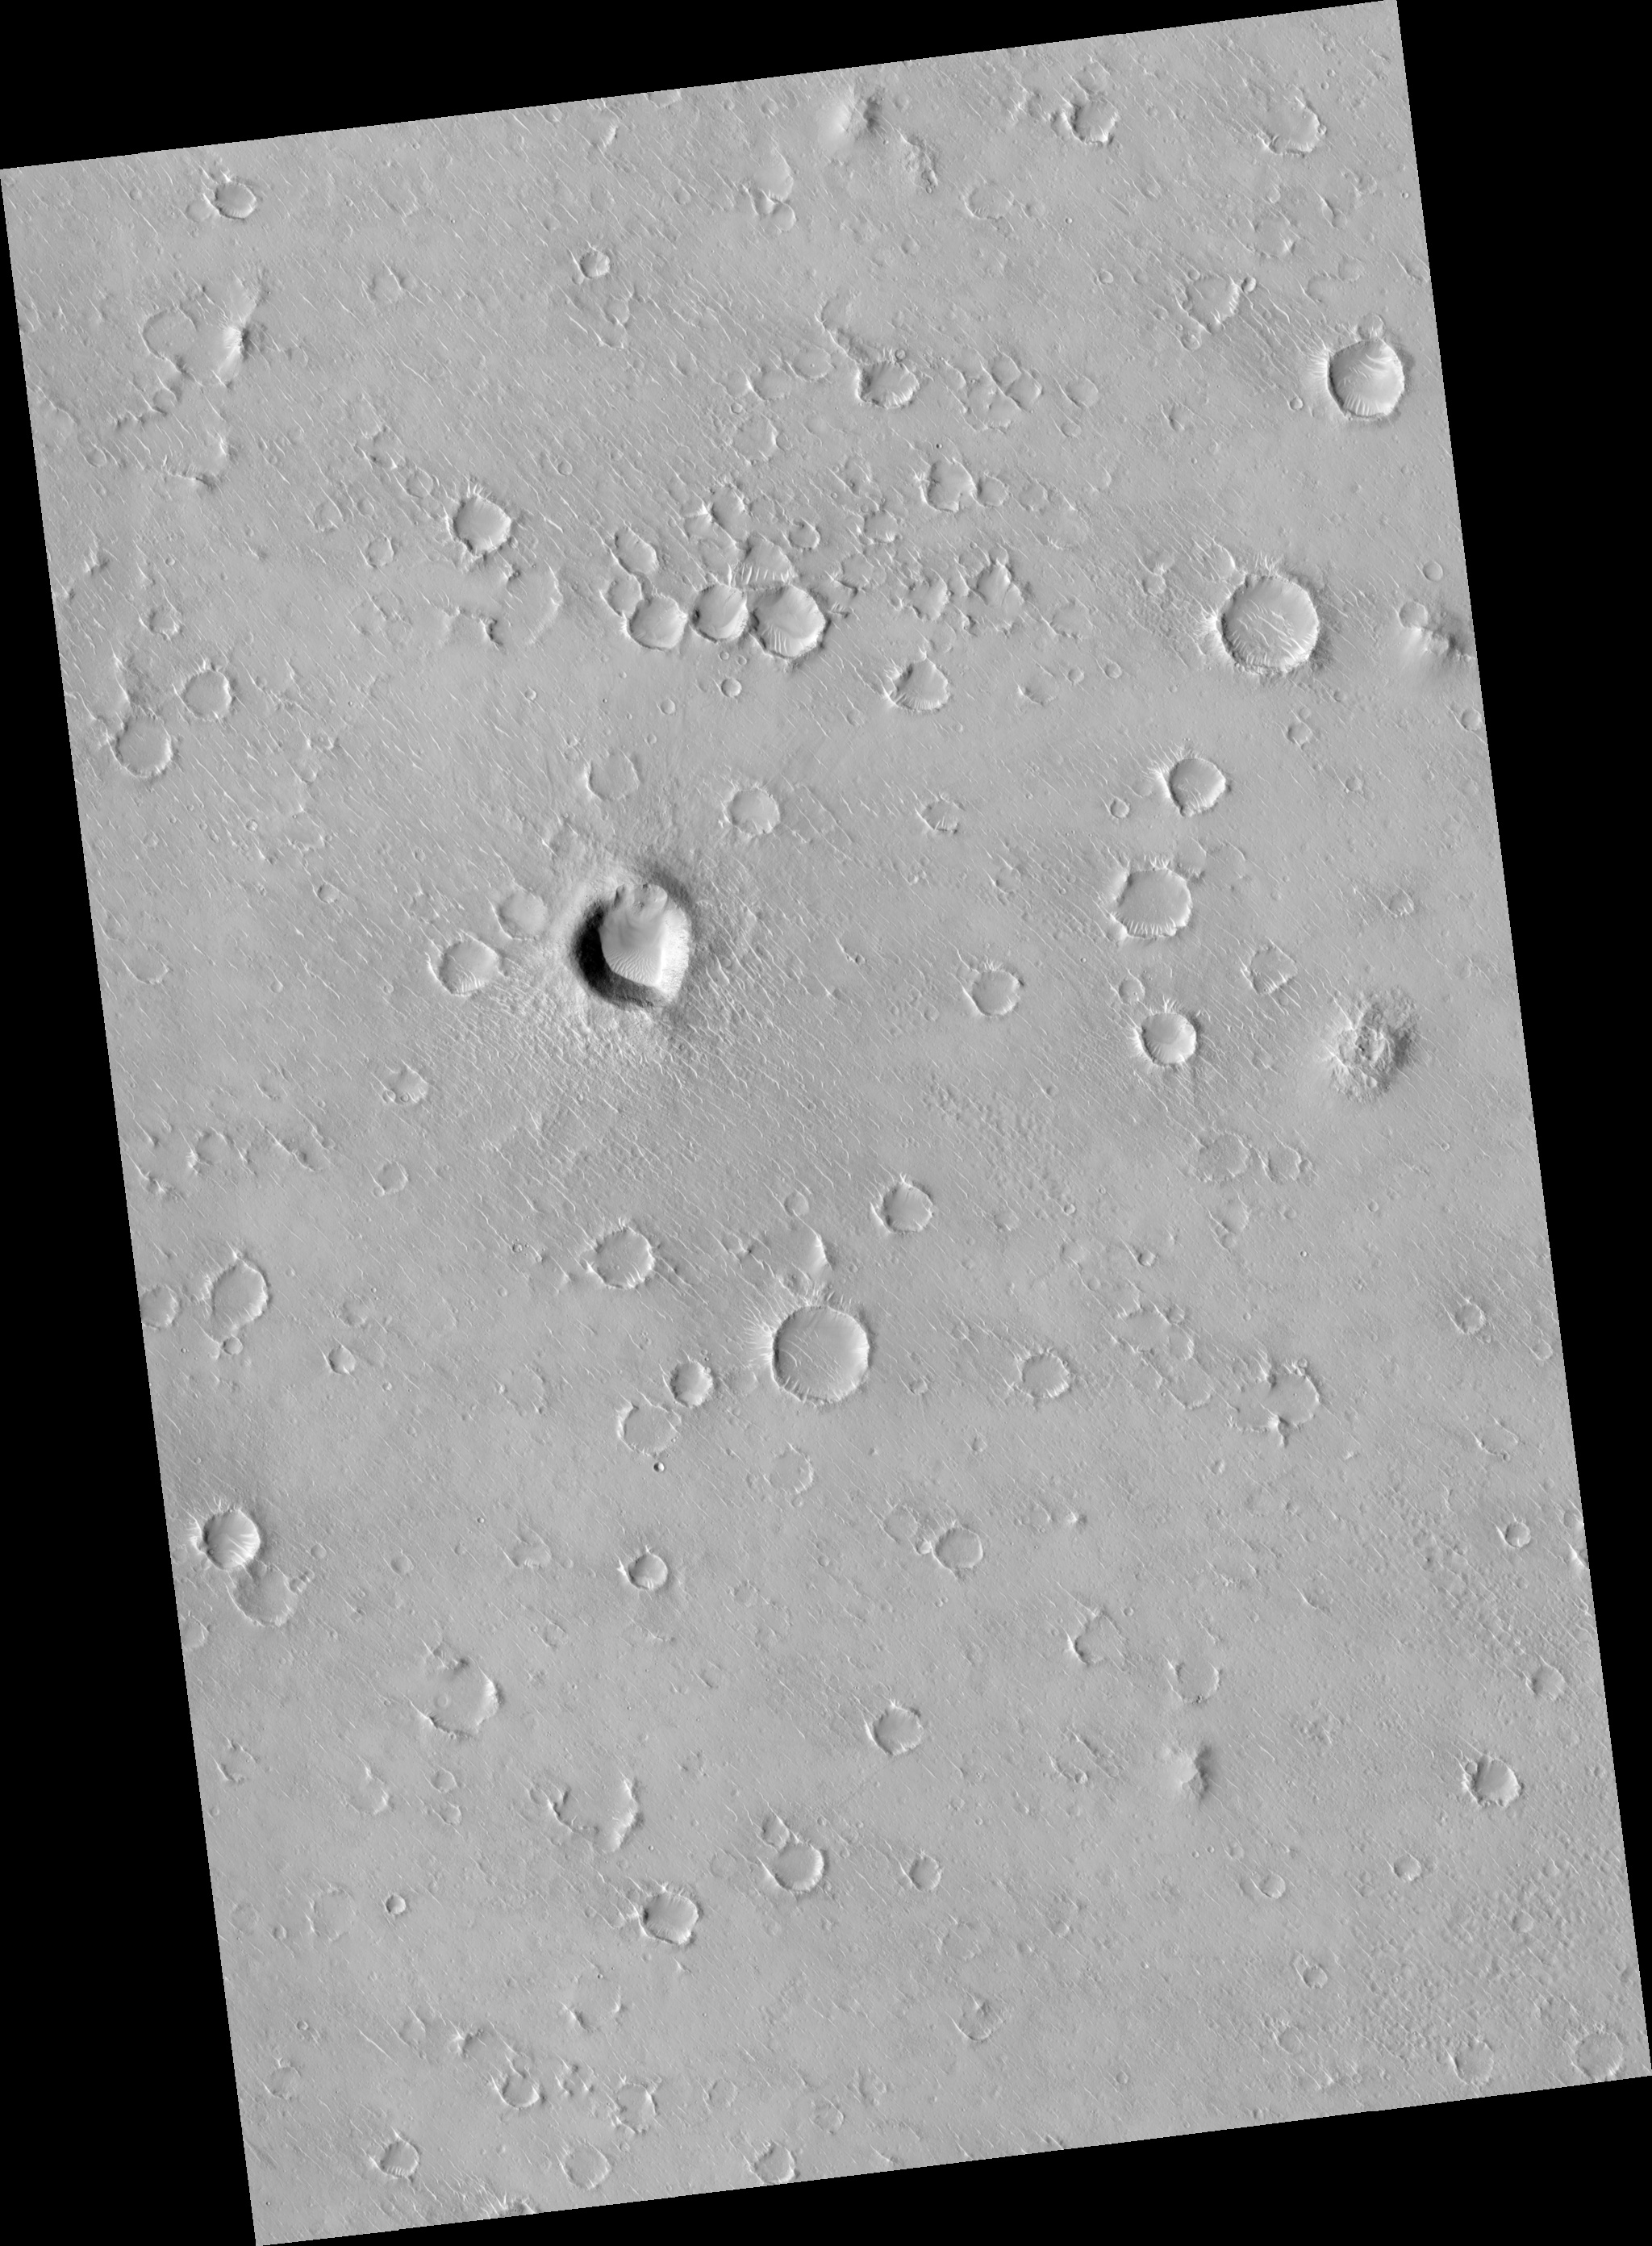

Portion of Isidis Planitia Near the Beagle 2 Landing Ellipse

This HiRISE image (PSP_002136_1920) shows a portion of cratered plains in Isidis Planitia, near or perhaps within the landing ellipse for Beagle 2.

There are some interesting bright-pixel artifacts that are due to cosmic-ray events detected by the HiRISE camera, similar to those seen when imaging black sky during cruise to Mars.

The image shows two portions of the Isidis Planitia image with bright noise at top, and 6 examples of bright noise seen in the cruise images; all are from the original, unprocessed images.

Observation Geometry
Acquisition date: 1 January 2007
Local Mars time: 3:36 PM
Degrees latitude (centered): 11.8 °
Degrees longitude (East): 90.9 °
Range to target site: 277.5 km (173.5 miles)
Original image scale range: 27.8 cm/pixel (with 1 x 1 binning) so objects ~83 cm across are resolved
Map-projected scale: 25 cm/pixel and north is up
Map-projection: EQUIRECTANGULAR
Emission angle: 1.0 °
Phase angle: 54.7 °
Solar incidence angle: 54 °, with the Sun about 36 ° above the horizon
Solar longitude: 164.1 °, Northern Summer

NASA’s Jet Propulsion Laboratory, a division of the California Institute of Technology in Pasadena, manages the Mars Reconnaissance Orbiter for NASA’s Science Mission Directorate, Washington. Lockheed Martin Space Systems, Denver, is the prime contractor for the project and built the spacecraft. The High Resolution Imaging Science Experiment is operated by the University of Arizona, Tucson, and the instrument was built by Ball Aerospace and Technology Corp., Boulder, Colo.

Credit: NASA/JPL/University of Arizona